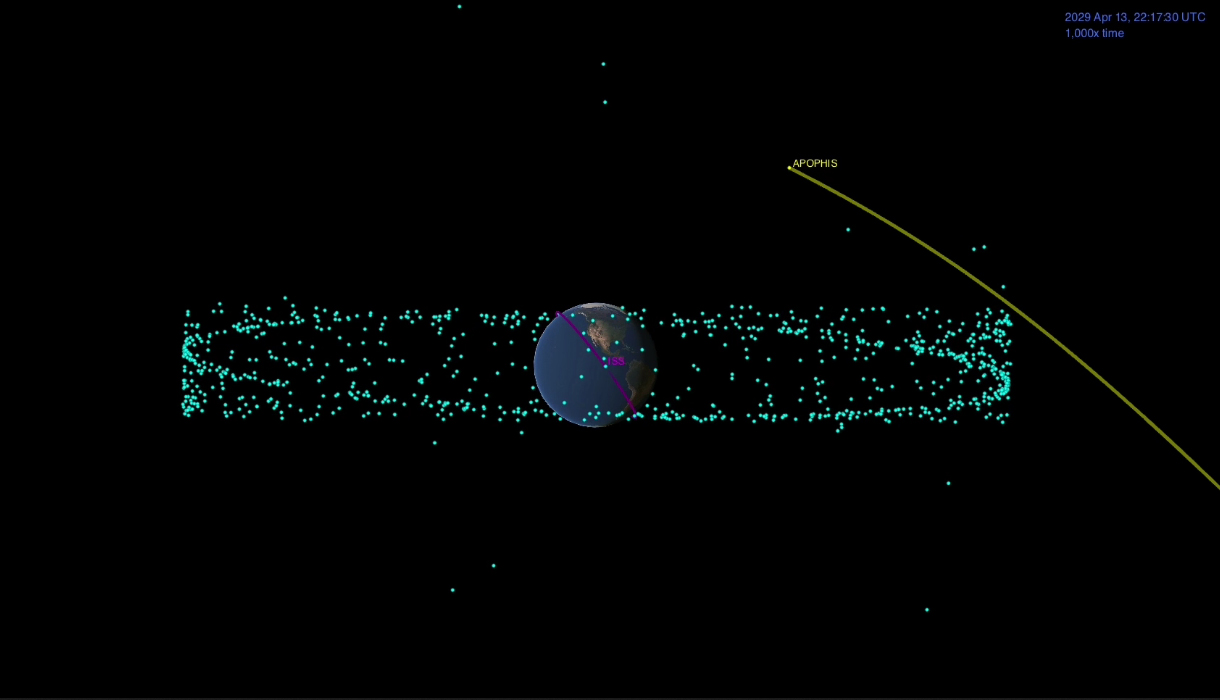

Asteroid Apophis

This animation shows the distance between the Apophis asteroid and Earth at the time of the asteroid’s closest approach. The blue dots are the many man-made satellites that orbit our planet, and the pink represents the International Space Station.

Credit: NASA/JPL-Caltech